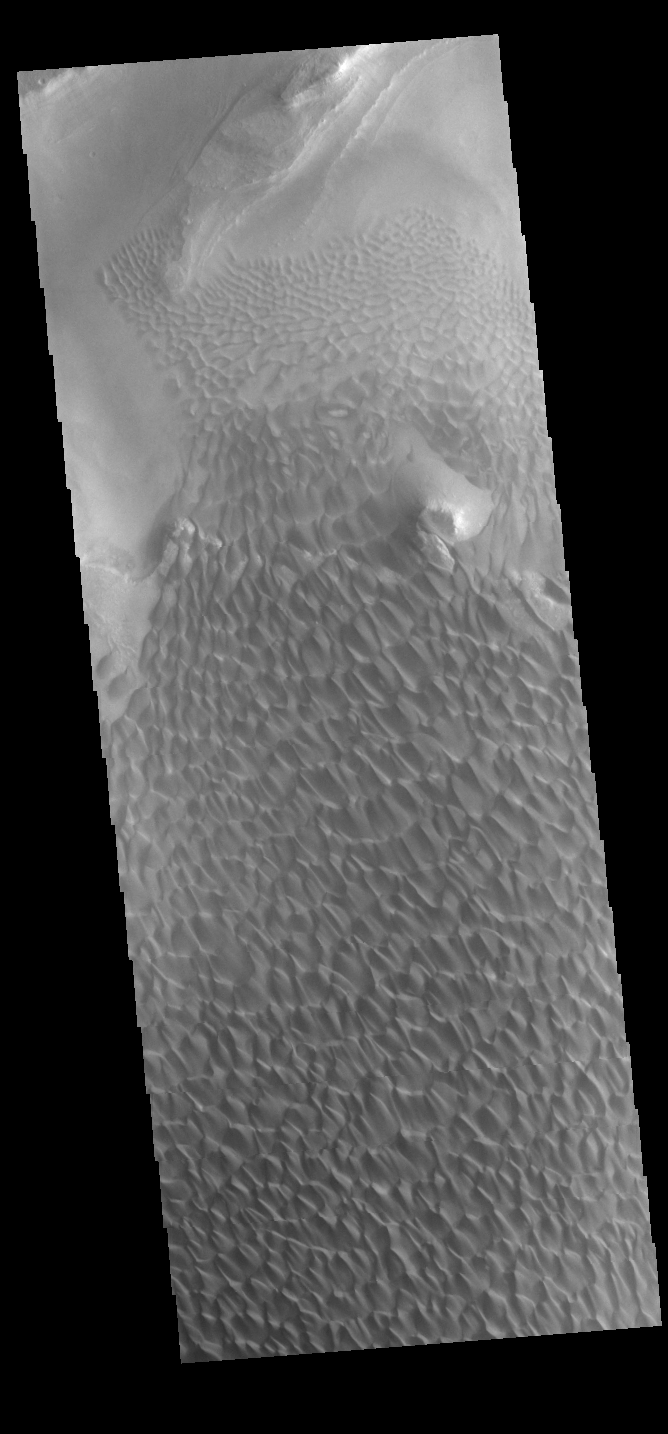

Rabe Crater Dunes

The large sand sheet with surface dune forms seen in this VIS image is located on the complex floor of Rabe Crater. The sand is likely derived by erosion into the deposit that fills most of the crater floor, creating a pit which hosts the dunes. This crater morphology is unique to Rabe Crater. Rabe Crater is part of Noachis Terra.

Credit: NASA/JPL-Caltech/ASU